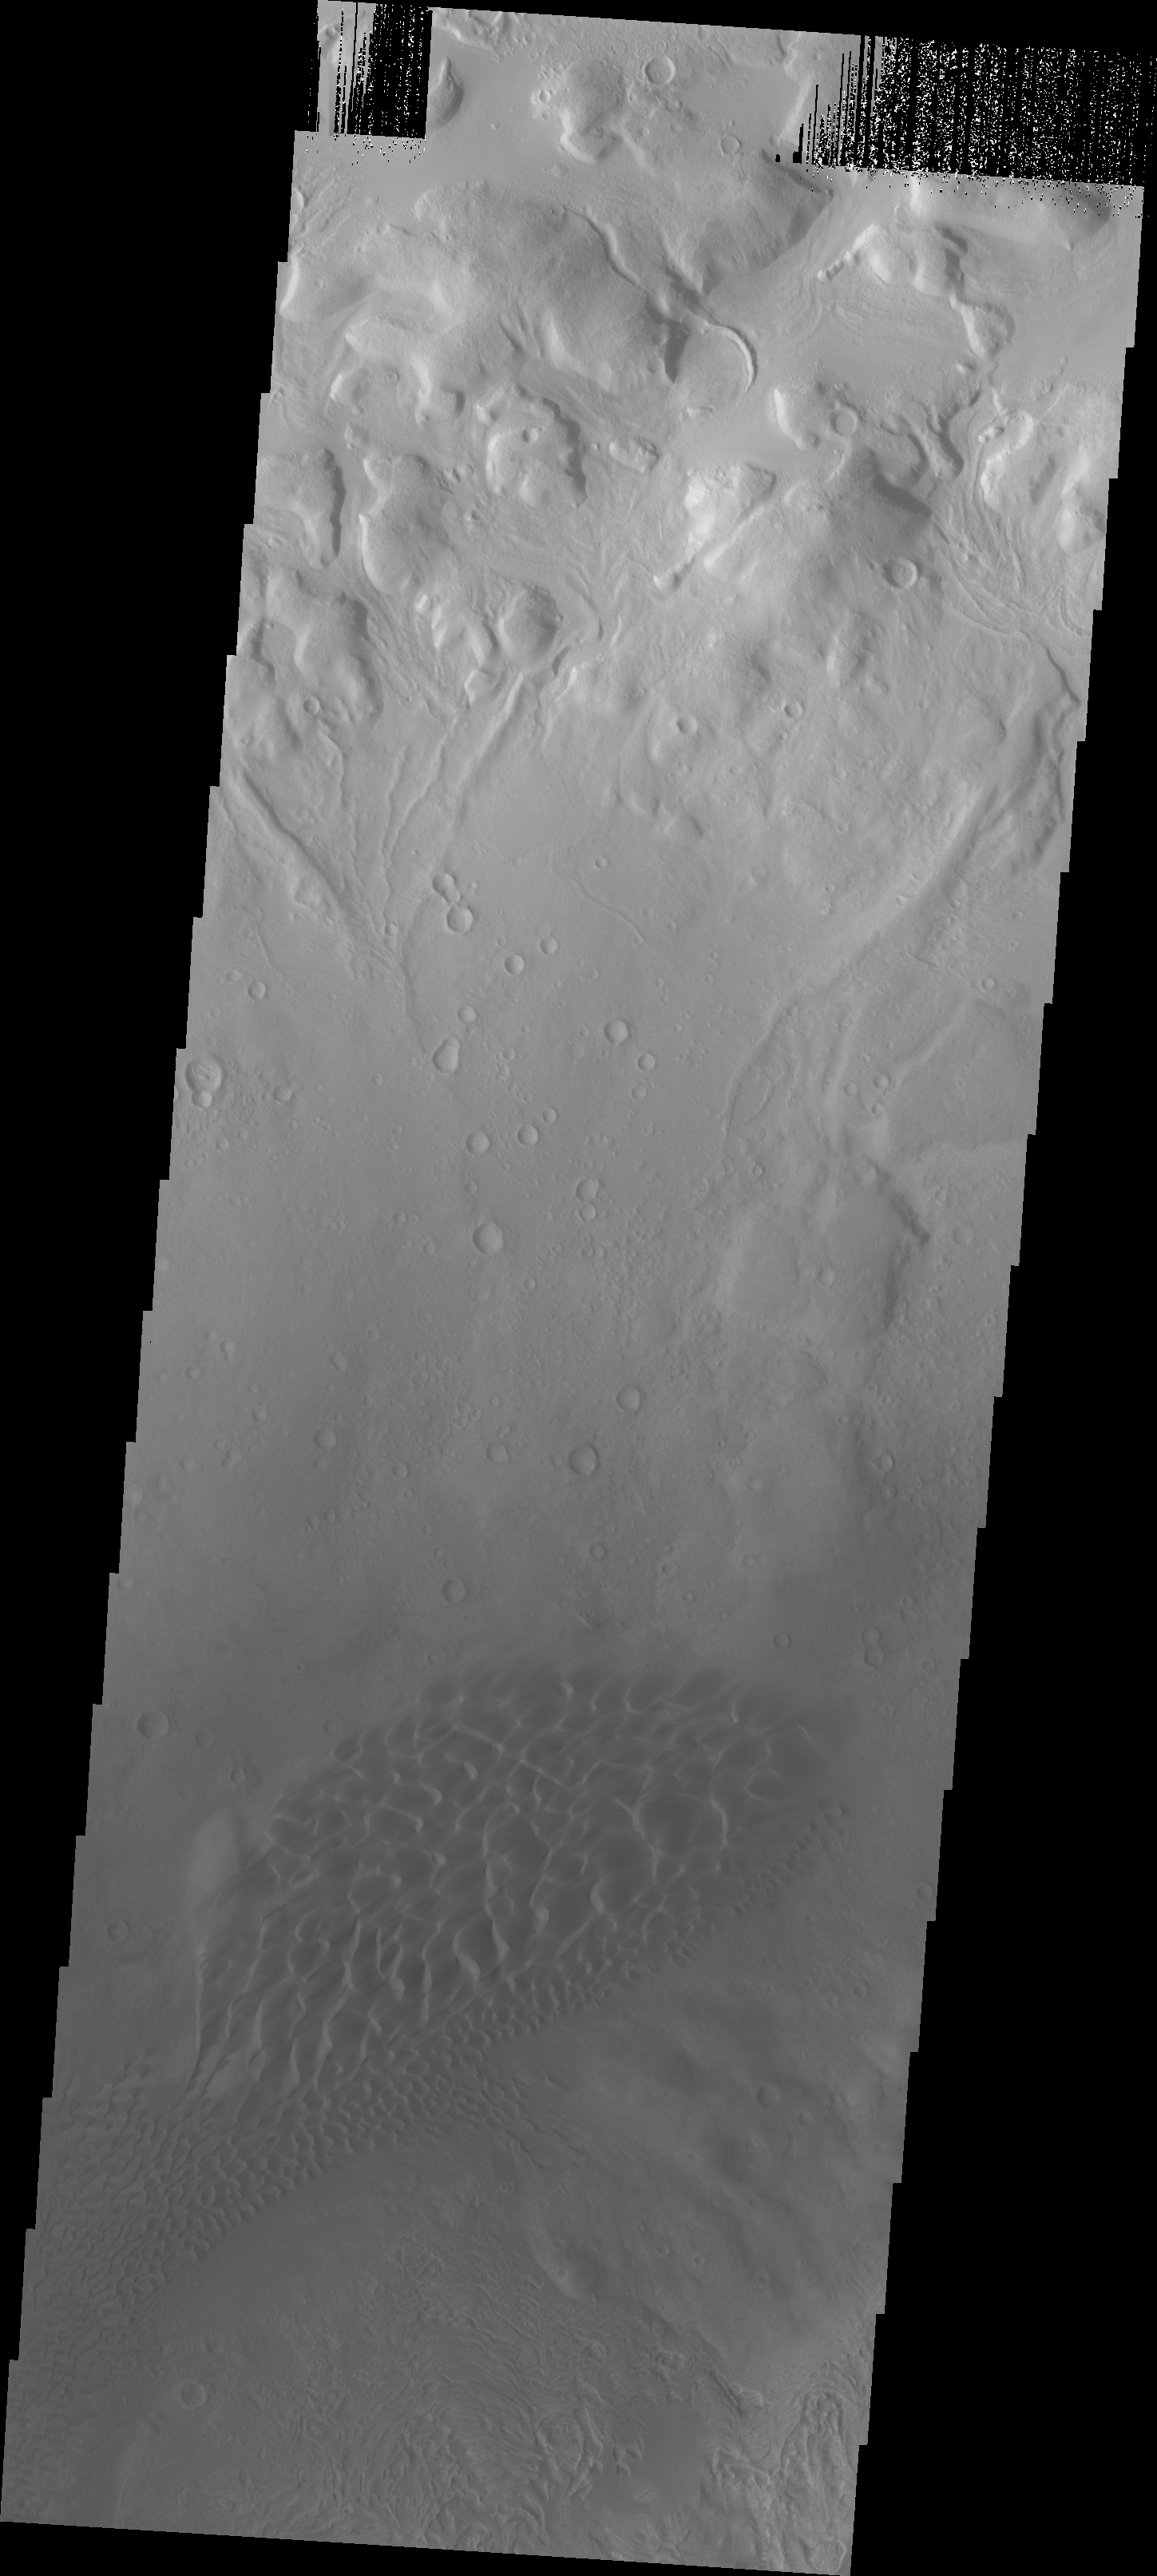

Investigating Mars: Moreux Crater

Moreux Crater is located in northern Arabia Terra and has a diameter of 138 kilometers. The crater contains a central peak, and dunes on the floor of the crater. This VIS image shows the dune field to the northwest of the central peak. The rim of the crater is at the top of the image. It has be dissected by numerous channels. There are indications that glaciers may have been present in the valleys at sometime in the past.

The Odyssey spacecraft has spent over 15 years in orbit around Mars, circling the planet more than 69000 times. It holds the record for longest working spacecraft at Mars. THEMIS, the IR/VIS camera system, has collected data for the entire mission and provides images covering all seasons and lighting conditions. Over the years many features of interest have received repeated imaging, building up a suite of images covering the entire feature. From the deepest chasma to the tallest volcano, individual dunes inside craters and dune fields that encircle the north pole, channels carved by water and lava, and a variety of other feature, THEMIS has imaged them all. For the next several months the image of the day will focus on the Tharsis volcanoes, the various chasmata of Valles Marineris, and the major dunes fields. We hope you enjoy these images!

Credit: NASA/JPL-Caltech/ASU